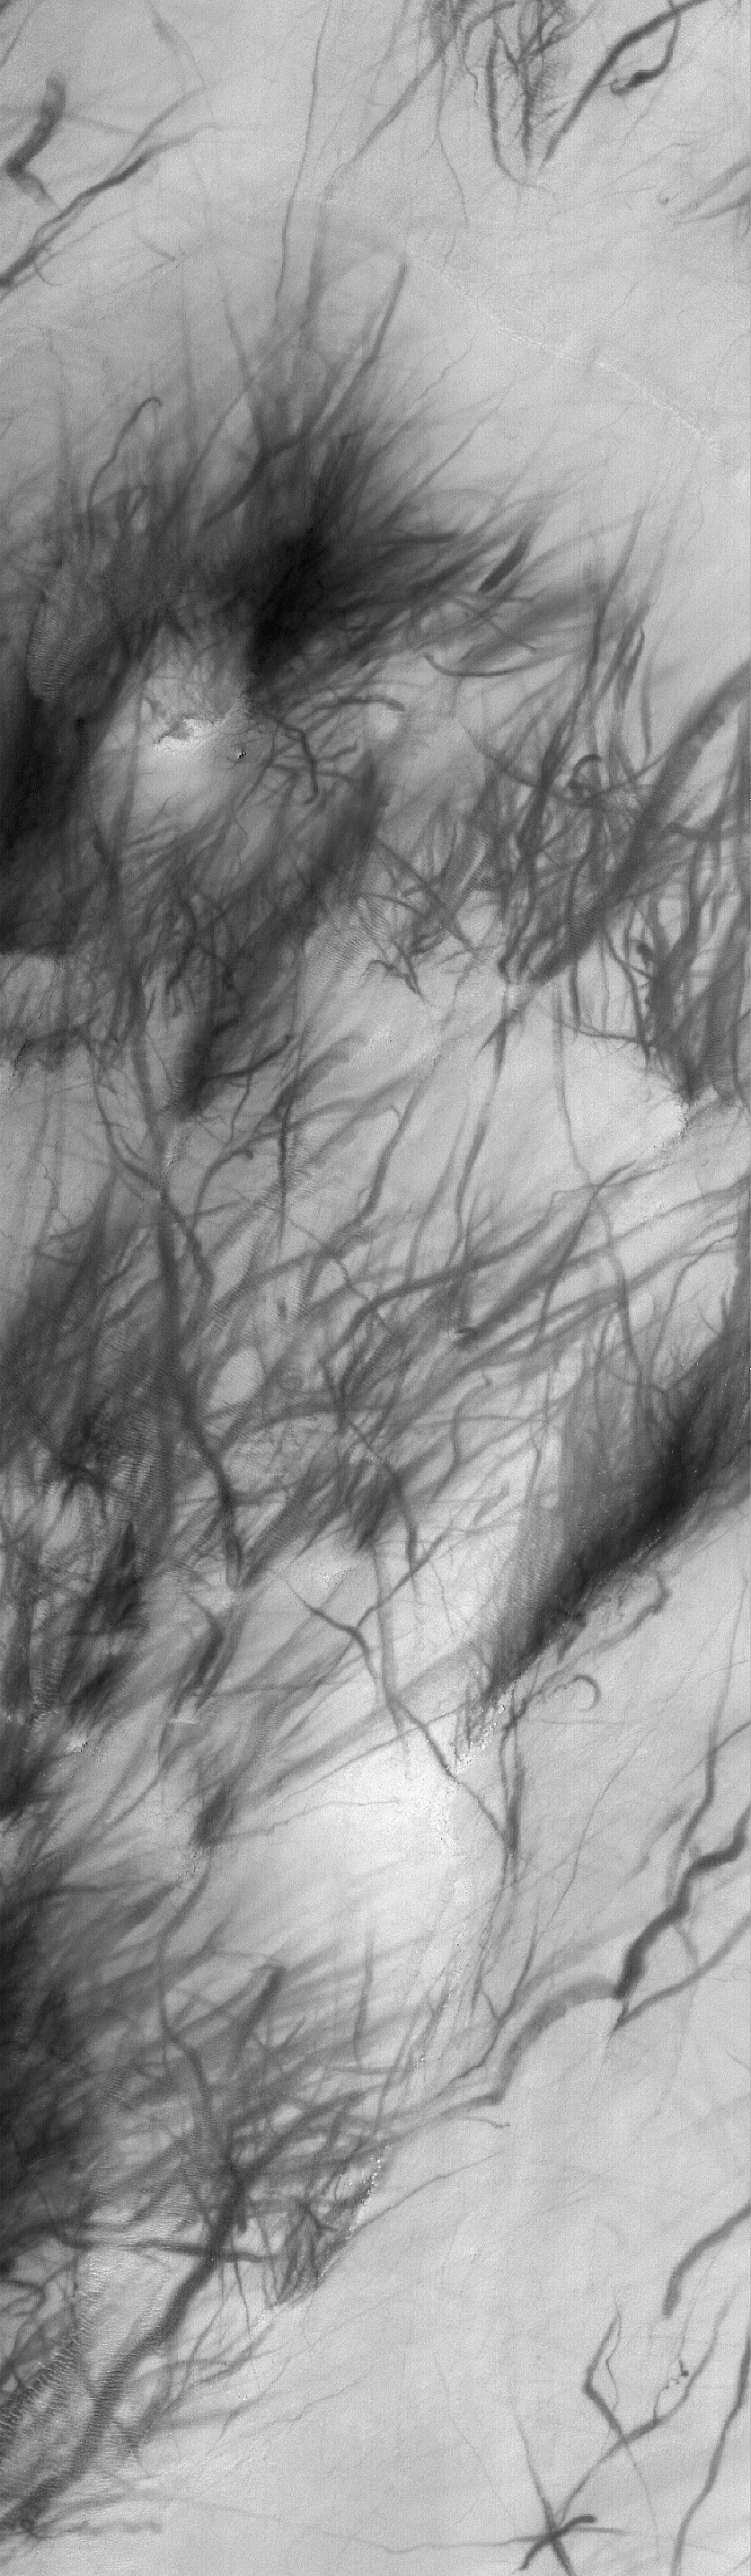

Argyre Streaks

26 November 2005
This Mars Global Surveyor (MGS) Mars Orbiter Camera (MOC) image shows a plethora of dark streaks created by spring and summer dust devil activity in Argyre Planitia.

Location near: 47.3°S, 39.5°W
Image width: width: ~3 km (~1.9 mi)
Illumination from: upper left
Season: Southern Summer

Credit: NASA/JPL/Malin Space Science Systems